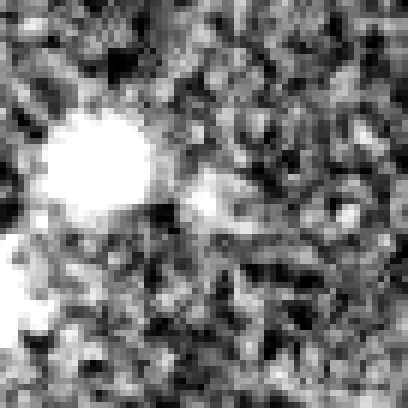

Hubble Ultra Deep Field 2012 (z=8.6 Candidate)

Object Name: Distant galaxy in the HUDF
Object Description: Distant galaxy
Instrument: HST/WFC3/IR

Credit: NASA, ESA, R. Ellis (Caltech), and the UDF 2012 Team